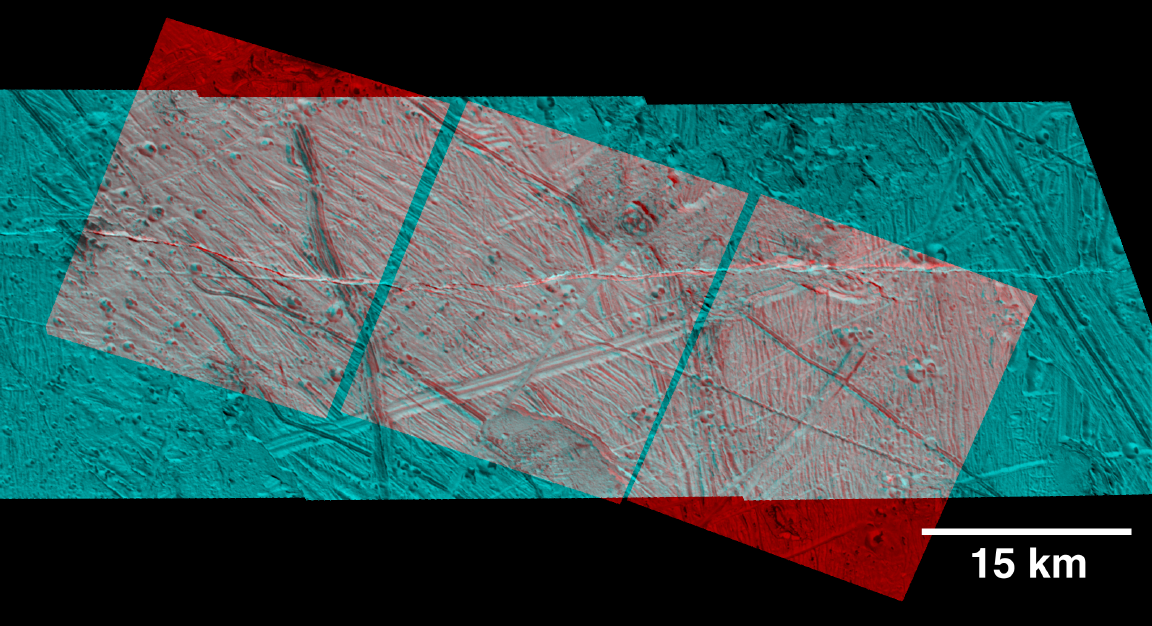

Rugged Terrain on Europa in 3-D Stereo

This three dimensional effect is created by superimposing images of Jupiter’s moon, Europa, which were taken from two slightly different perspectives. When viewed through red (left eye) and blue (right eye) filters as with red-blue glasses, the product shows variations in height of surface features.

This stereo view is of an area just southeast of the Tyre multi-ring structure on Jupiter’s icy moon Europa. The circular to oval shaped pits that contain dark material are secondary craters formed by debris which was tossed from the site of the impact which formed Tyre, then reimpacted some distance away. Ridges appear as high-standing features and troughs as low-standing features. Regions of chaotic terrain also have topographic expression; for example, the one with large rafts and blocky material (upper right) appears lower than the surrounding terrain.

North is to the top of the image and the sun illuminates the surface from the lower left. The stereo image is in an orthographic projection, centered at 14 degrees north latitude and 130 degrees west longitude, and covers an area approximately 29 by 71 kilometers (18 by 44 miles). The resolution is about 30 meters (100 feet) across. The images were taken on May 31, 1998 at a range of approximately 4192 kilometers (2620 miles) kkby the Solid State Imaging (SSI) system on NASA’s Galileo spacecraft.

The Jet Propulsion Laboratory, Pasadena, CA manages the Galileo mission or NASA’s Office of Space Science, Washington, DC.

This image and other images and data received from Galileo are posted on the World Wide Web, on the Galileo mission home page at URLhttp://solarsystem.nasa.gov/galileo/.

Credit: NASA/JPL/ASU